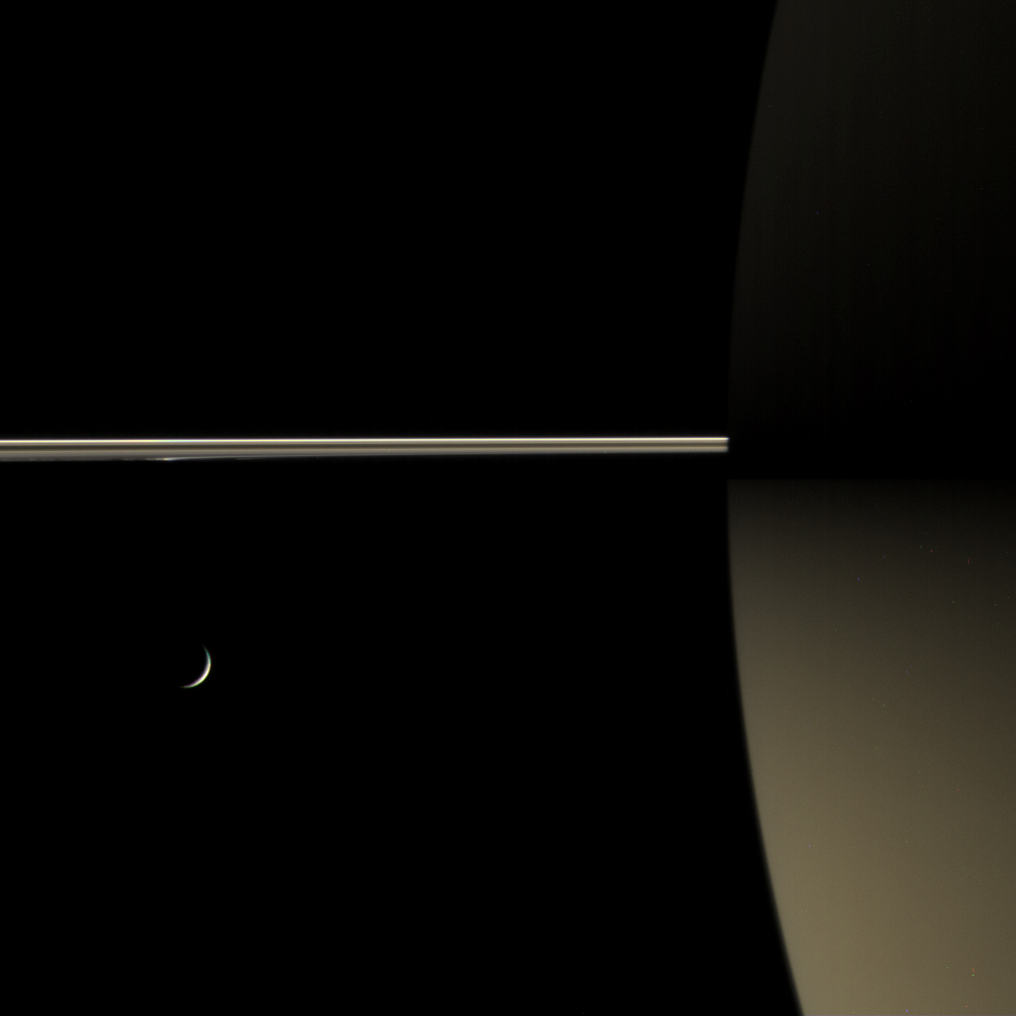

Saturn’s Night Colors

This rare color view of Saturn’s night side shows how the rings dimly illuminate the southern hemisphere, giving it a dull golden glow. Part of the northern dark side is just visible at top — the illumination it receives being far less than the south.

The unlit side of the rings is shown here. The portion of the rings closest to Cassini is within the dark shadow of Saturn; the bright distant portion is outside the planet’s shadow.

A crescent Tethys (1,071 kilometers, or 665 miles across) appears below the rings at left.

Images taken using red, green and blue spectral filters were combined to create this color view. The images were taken with the Cassini spacecraft narrow-angle camera on April 2, 2006, at a distance of approximately 3.8 million kilometers (2.4 million miles) from Saturn and 3.5 kilometers (2.2 million miles) from Tethys. The image scale is about 23 kilometers (14 miles) per pixel on Saturn.

The Cassini-Huygens mission is a cooperative project of NASA, the European Space Agency and the Italian Space Agency. The Jet Propulsion Laboratory, a division of the California Institute of Technology in Pasadena, manages the mission for NASA’s Science Mission Directorate, Washington, D.C. The Cassini orbiter and its two onboard cameras were designed, developed and assembled at JPL. The imaging operations center is based at the Space Science Institute in Boulder, Colo.

Credit: NASA/JPL/Space Science Institute